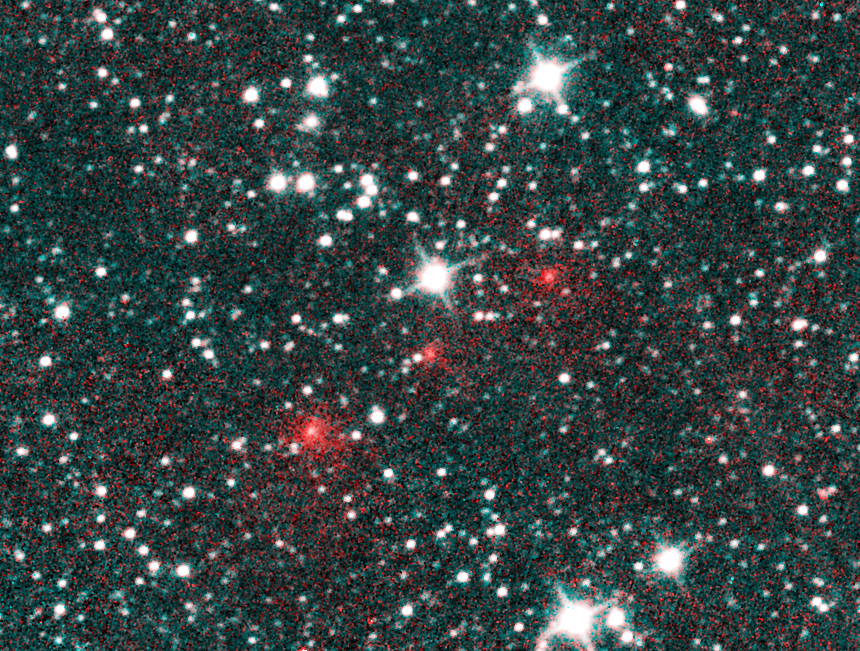

Comet NEOWISE Discovery Images

Comet C/2020 F3 NEOWISE appears as a string of fuzzy red dots in this composite of several heat-sensitive infrared images taken by NASA’s Near-Earth Object Wide-field Infrared Survey Explorer (NEOWISE) mission on March 27, 2020. The comet was discovered using these images to track its motion across the sky against the backdrop of stationary stars and galaxies. These images have been processed such that cyan colors represent NEOWISE’s 3.4-micron channel (a wavelength of light approximately seven times longer than the green light that humans see), and red colors represent the NEOWISE 4.6-micron channel. The comet’s extended halo, or coma, of gas and dust was already apparent in the discovery images. The comet appears much redder than the background stars and galaxies because it is much cooler and therefore emits more light at longer wavelengths.

JPL manages NEOWISE for NASA’s Science Mission Directorate at the agency’s headquarters in Washington. The Space Dynamics Laboratory in Logan, Utah, built the science instrument. Ball Aerospace & Technologies Corp. of Boulder, Colorado, built the spacecraft. Science operations and data processing take place at the Infrared Processing and Analysis Center at the California Institute of Technology in Pasadena. Caltech manages JPL for NASA.

Credit: NASA/JPL-Caltech